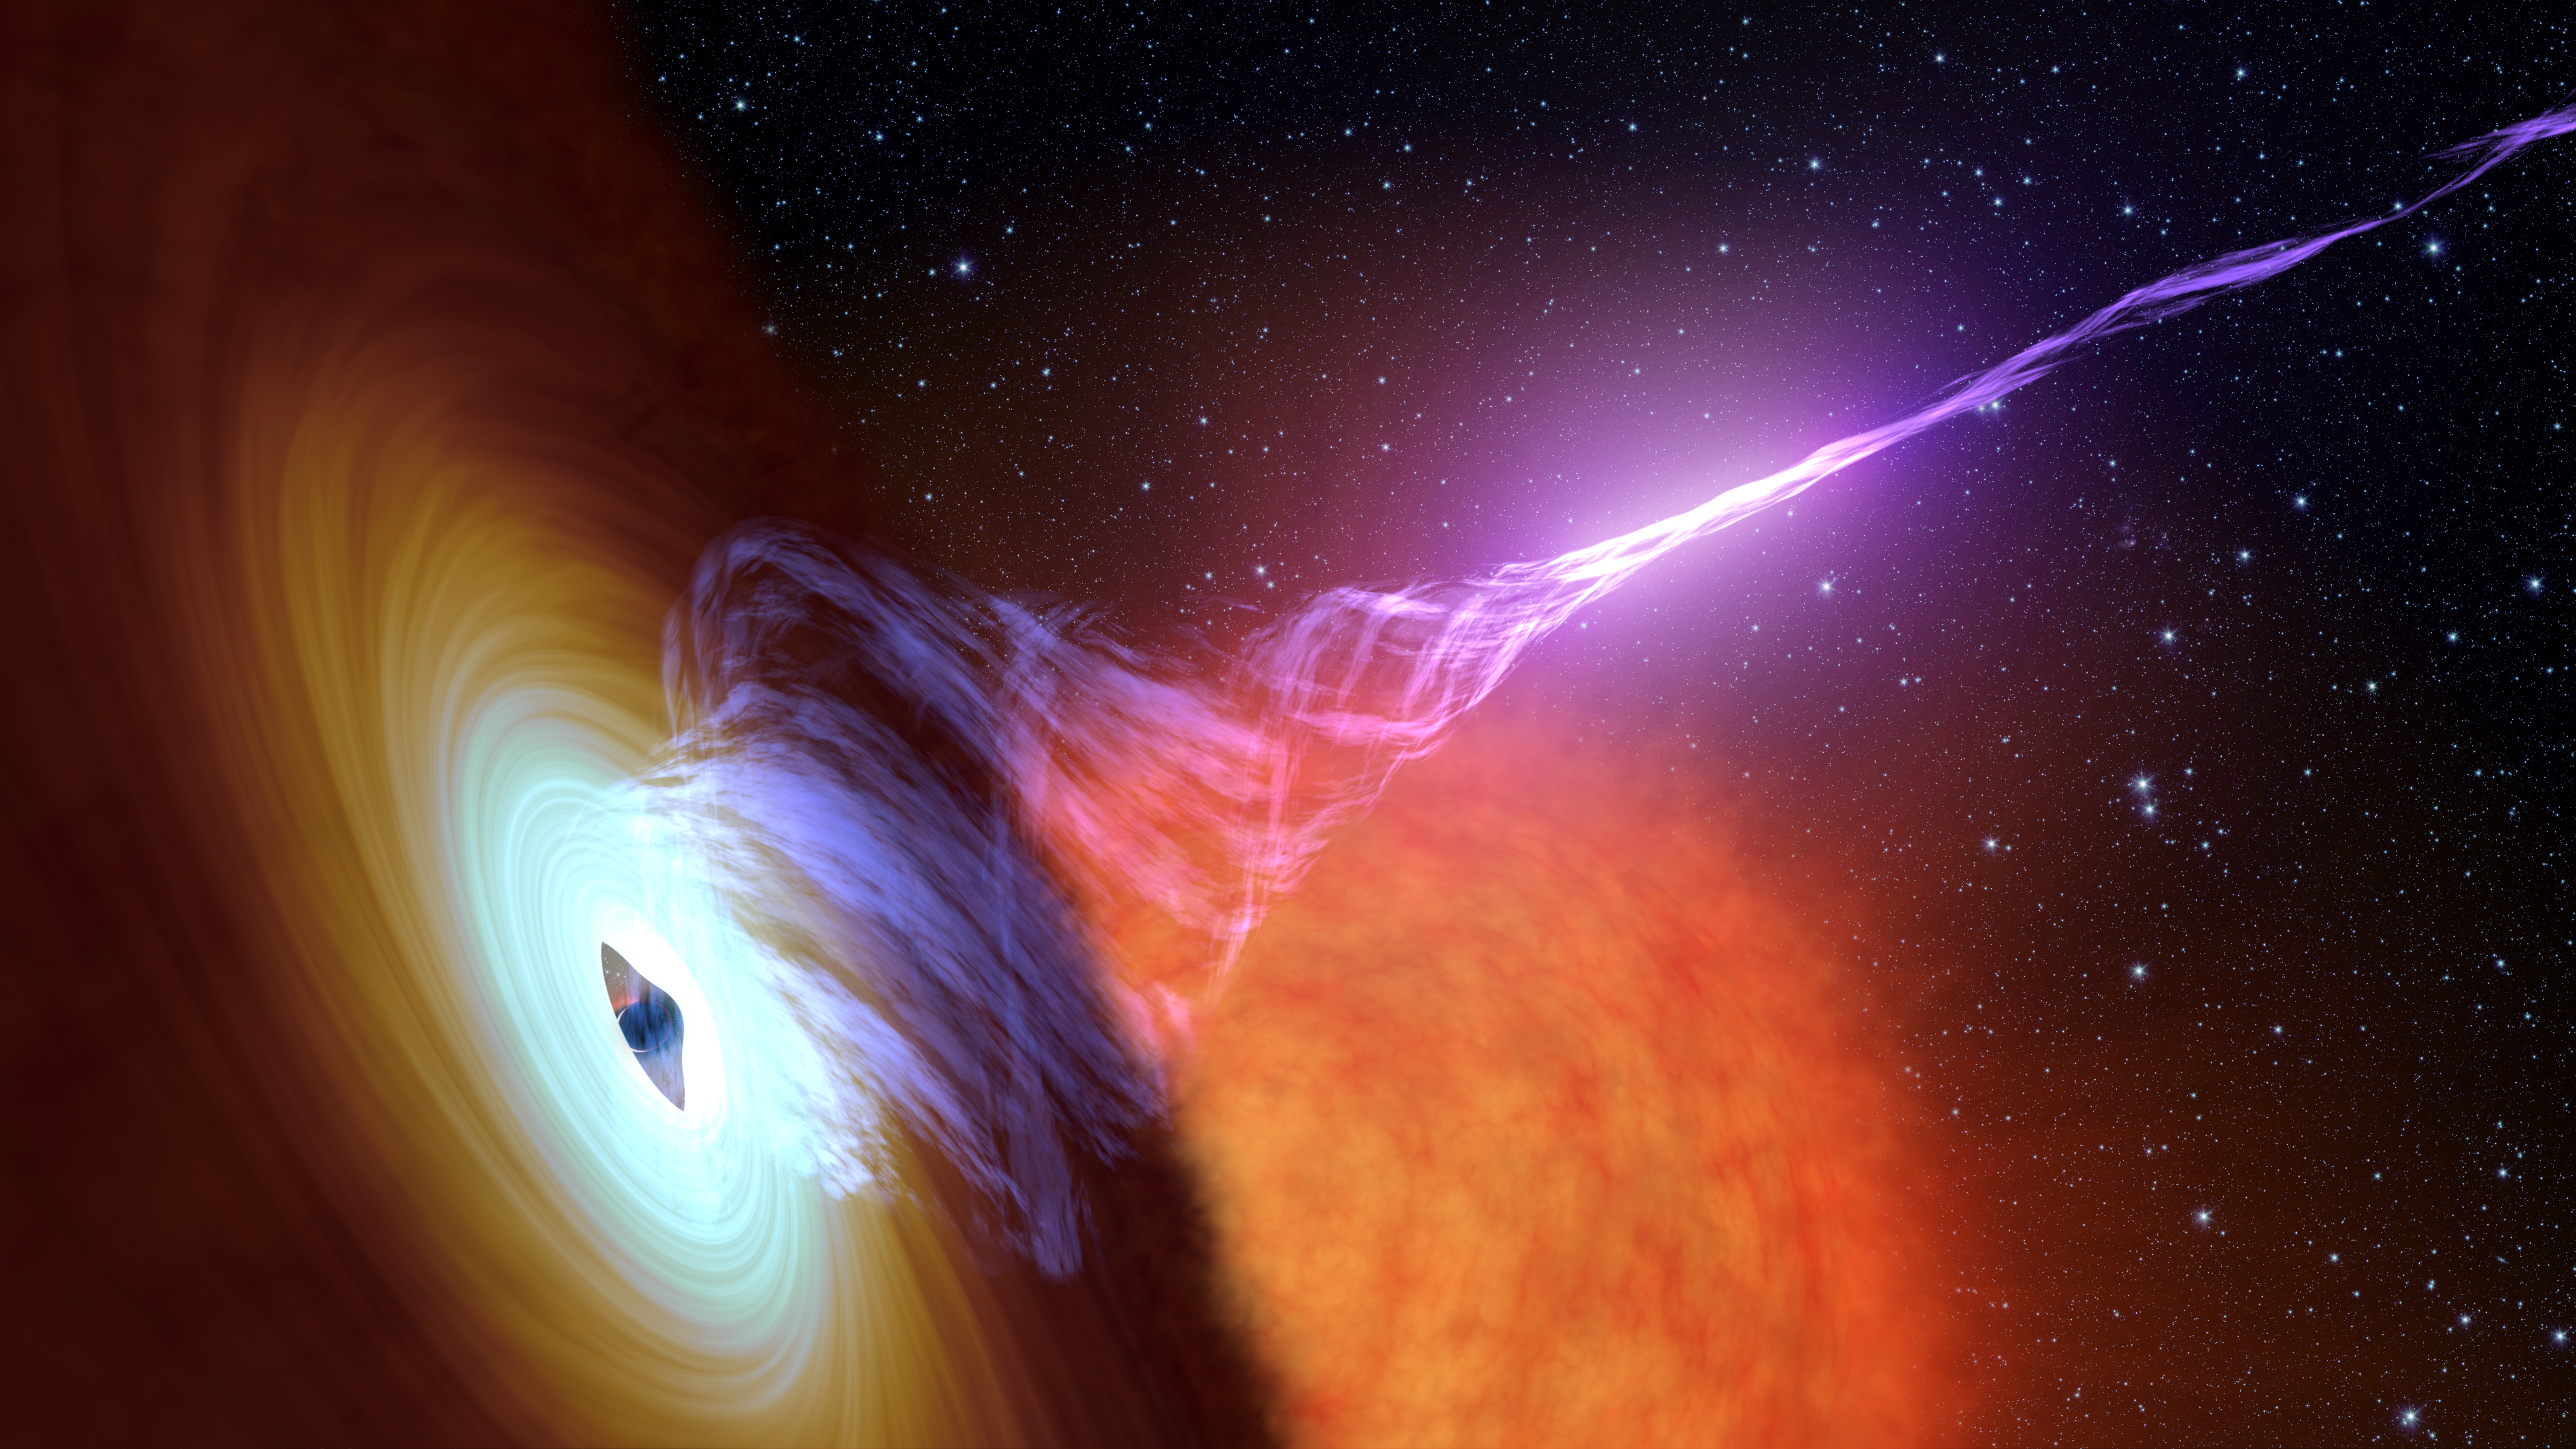

Black Hole With Jet (Artist’s Concept)

This artist’s concept shows a black hole with an accretion disk — a flat structure of material orbiting the black hole — and a jet of hot gas, called plasma.

Using NASA’s NuSTAR space telescope and a fast camera called ULTRACAM on the William Herschel Observatory in La Palma, Spain, scientists have been able to measure the distance that particles in jets travel before they “turn on” and become bright sources of light. This distance is called the “acceleration zone.”

NuSTAR is a Small Explorer mission led by Caltech and managed by JPL for NASA’s Science Mission Directorate in Washington. NuSTAR was developed in partnership with the Danish Technical University and the Italian Space Agency (ASI). The spacecraft was built by Orbital Sciences Corp., Dulles, Virginia. NuSTAR’s mission operations center is at UC Berkeley, and the official data archive is at NASA’s High Energy Astrophysics Science Archive Research Center. ASI provides the mission’s ground station and a mirror archive. Caltech manages JPL for NASA.

Credit: NASA/JPL-Caltech